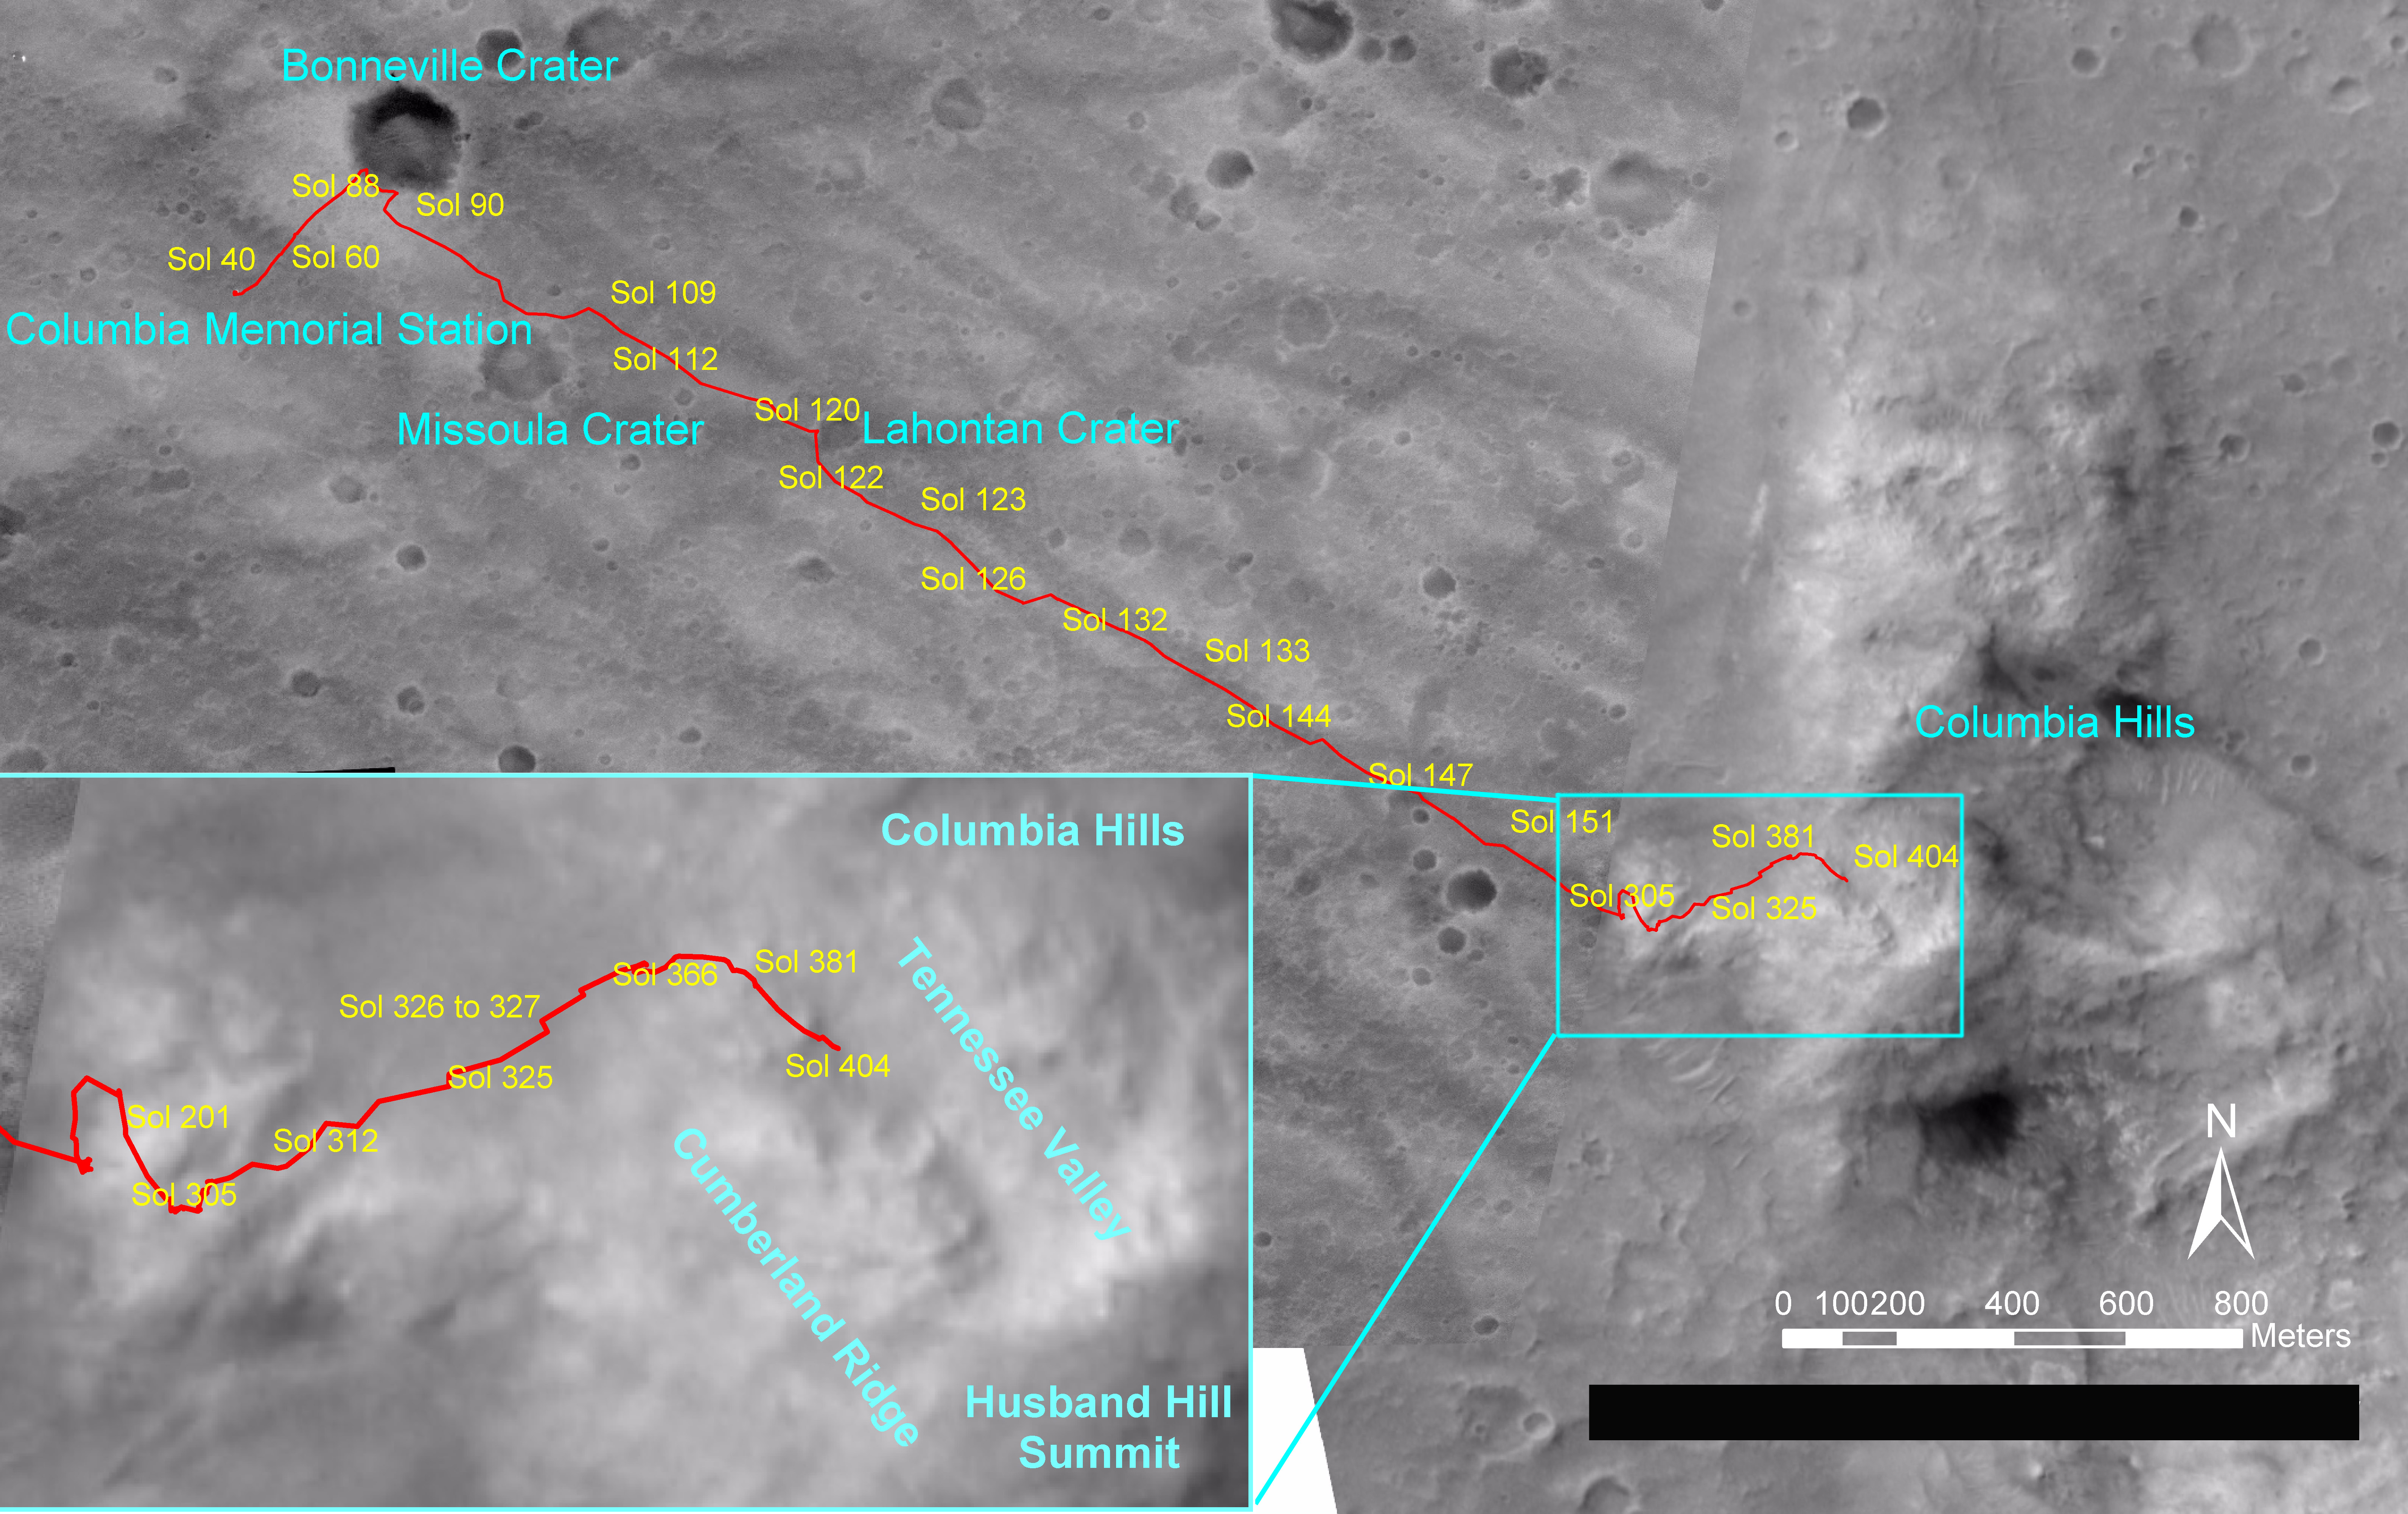

Spirit Traverse Map, Sol 404

Figure 1

NASA’s Mars Exploration Rover Spirit drove a total of 4,143 meters (2.57 miles) between its landing in January 2004 and its 404th martian day, or sol (Feb. 20, 2005). This map on an image taken by the Mars Orbiter Camera on NASA’s Mars Global Surveyor shows the course the rover drove during that time. The rover has recently been approaching a ridge overlooking “Tennessee Valley” on the north flank of “Husband Hill.”

Credit: NASA/JPL/MSSS/OSU